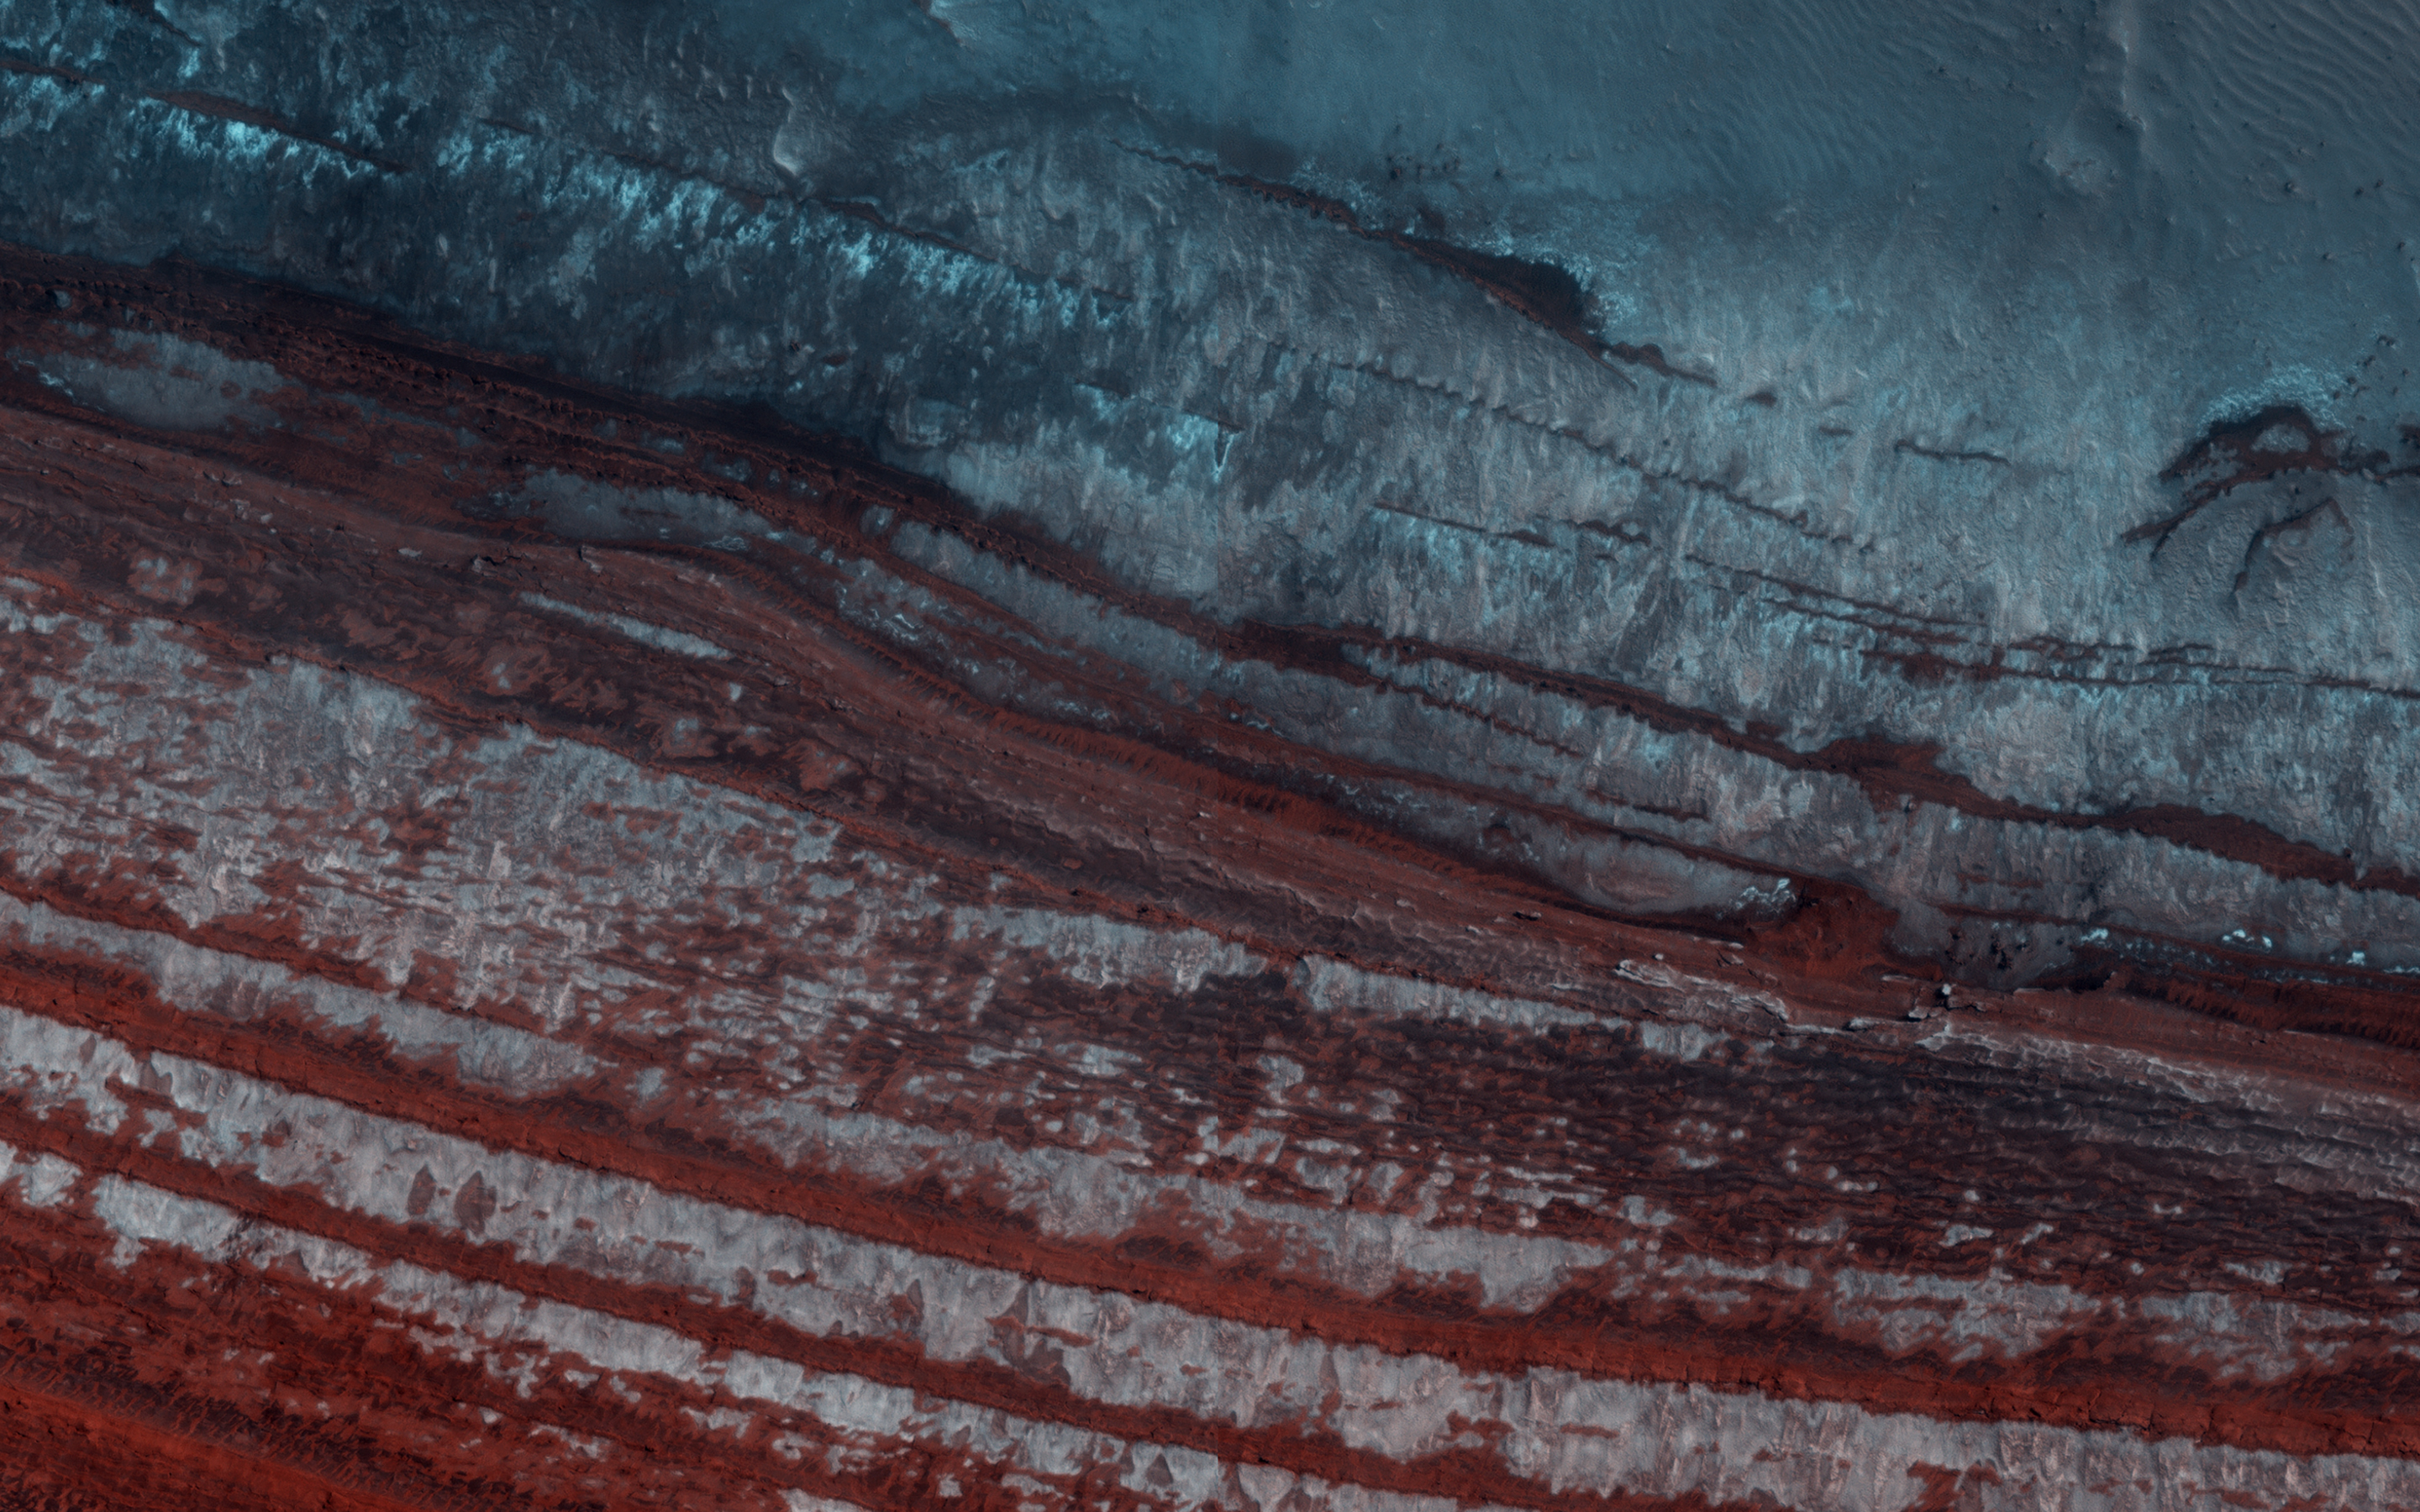

Looking for Avalanches

The North Polar Layered Deposits (NPLD) are large layered deposits of dusty water-ice in the northern polar region of Mars. The layering we see is caused mainly by slight variations in the dust-to-ice ratio, which records variations in the Martian climate over time.

Another interesting aspect of the NPLD is the fact that we have observed on its scarps numerous avalanche events (for example, PSP_007338_2640 and ESP_016228_2650). Avalanches have also been spotted at this scarp. Spring monitoring is key to constrain frequency of avalanches and timing of “avalanche season” onset on Mars. Can you spot any avalanches in the image?

This caption is partly based on the science rationale behind acquiring this image.

The map is projected here at a scale of 25 centimeters (9.8 inches) per pixel. (The original image scale is 31.8 centimeters [12.5 inches] per pixel [with 1 x 1 binning]; objects on the order of 96 centimeters [37.8 inches] across are resolved.) North is up.

The University of Arizona, in Tucson, operates HiRISE, which was built by Ball Aerospace & Technologies Corp., in Boulder, Colorado. NASA’s Jet Propulsion Laboratory, a division of Caltech in Pasadena, California, manages the Mars Reconnaissance Orbiter Project for NASA’s Science Mission Directorate, Washington.

Credit: NASA/JPL-Caltech/University of Arizona